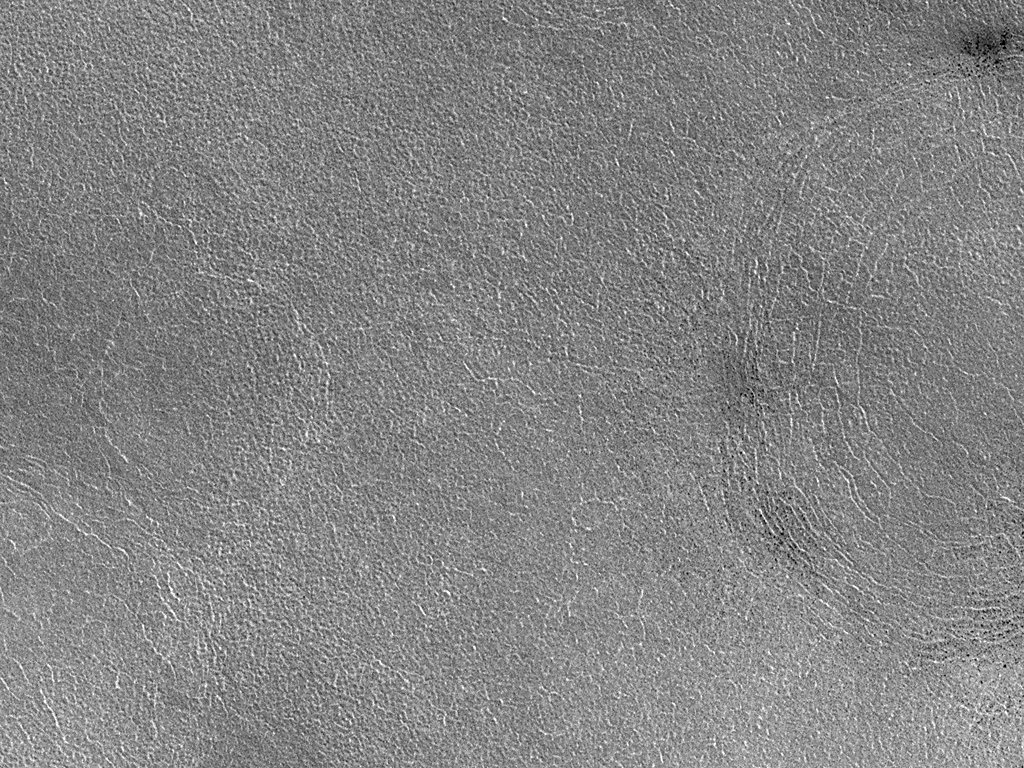

High Resolution View of Northern Plains Surface

Until now, the vast northern plains of Mars have largely eluded the Mars Global Surveyor (MGS) Mars Orbiter Camera (MOC) because these plains were obscured by winter and springtime clouds during most of the 1997 and 1998 Aerobraking and Science Phasing portions of the MGS Mission. However, now in March 1999 it is summertime in the northern hemisphere of Mars, and the northern plains are clearly in view. This image was taken at a resolution of 3 meters (10 feet) per pixel in order to characterize the nature of these plains. The image is located near Lomonosov Crater on the Vastitas Borealis plain. The image shows a patterned surface with two distinct rings that are suspected to be the locations of buried impact craters. The larger such ring (right) has dark spots clustered in several patches along its margins–these are fields boulders and rocks. The image covers an area 3 kilometers (1.9 miles) across and is illuminated from the lower left.

Malin Space Science Systems and the California Institute of Technology built the MOC using spare hardware from the Mars Observer mission. MSSS operates the camera from its facilities in San Diego, CA. The Jet Propulsion Laboratory’s Mars Surveyor Operations Project operates the Mars Global Surveyor spacecraft with its industrial partner, Lockheed Martin Astronautics, from facilities in Pasadena, CA and Denver, CO.

Credit: NASA/JPL/MSSS